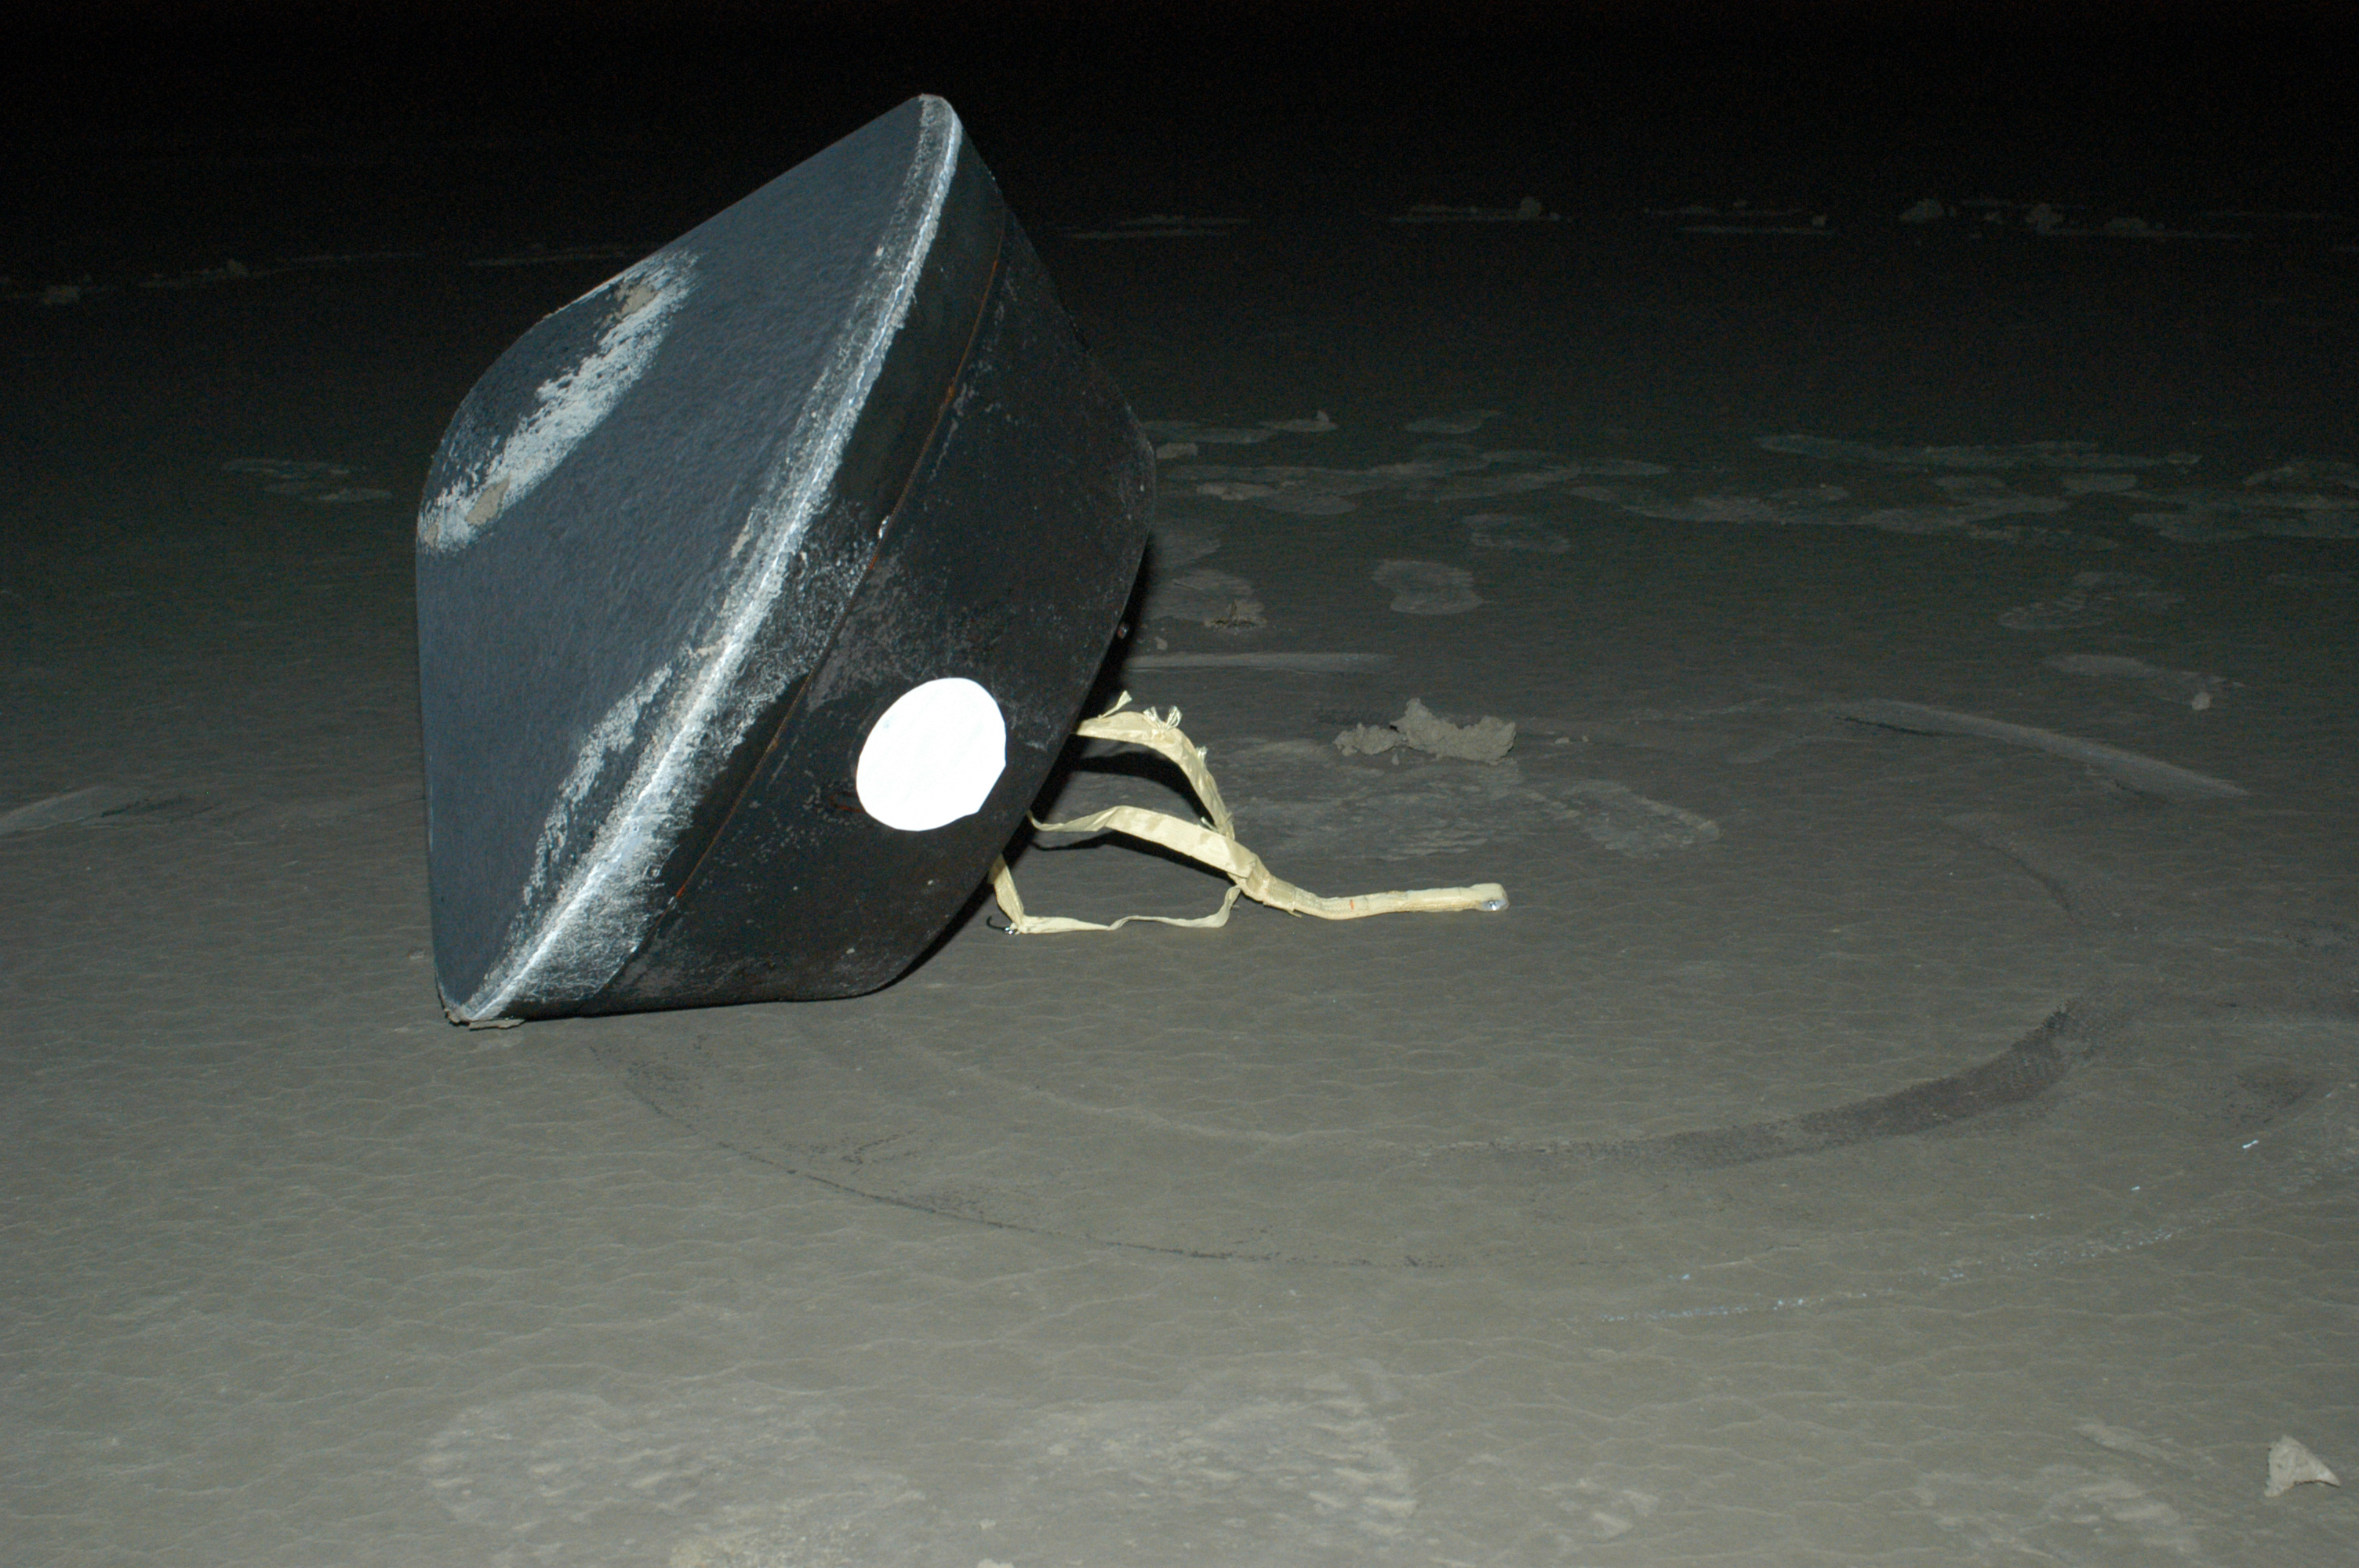

Sample Return Capsule

NASA’s Stardust sample return capsule successfully landed at the U.S. Air Force Utah Test and Training Range at 2:10 a.m. Pacific time (3:10 a.m. Mountain time). The capsule contains cometary and interstellar samples gathered by the Stardust spacecraft.

Credit: NASA